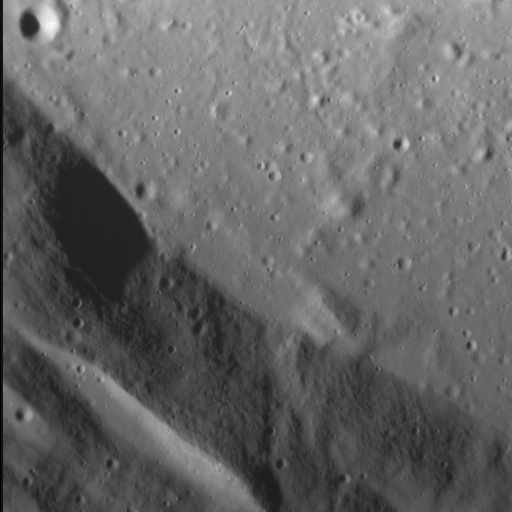

Melting Point

Impact crater floors are commonly flat and relatively smooth, the result of the cooling and solidification of impact melt generated by the impact event itself. Often, the pool of impact melt cracks as it cools, a process well illustrated by the striking Abedin crater. Although not visible in the frame above, this crater also hosts cooling cracks on its floor. It also boasts numerous terraces along its inner wall, which likely formed after the impact melt solidified. Note how the fine-grained texture of the inner walls contrasts with the crater’s floor.

This image was acquired as a high-resolution targeted observation. Targeted observations are images of a small area on Mercury’s surface at resolutions much higher than the 200-meter/pixel morphology base map. It is not possible to cover all of Mercury’s surface at this high resolution, but typically several areas of high scientific interest are imaged in this mode each week.

Date acquired: January 25, 2015
Image Mission Elapsed Time (MET): 64531185
Image ID: 7861875
Instrument: Narrow Angle Camera (NAC) of the Mercury Dual Imaging System (MDIS)
Center Latitude: 27.1°
Center Longitude: 69.1° E
Resolution: 14.8 meters/pixel
Scale: The left-to-right field of view in this image is about 8 km (5 mi.) across
Incidence Angle: 70.8°
Emission Angle: 5.1°
Phase Angle: 65.7°
North is up in this image.

The MESSENGER spacecraft is the first ever to orbit the planet Mercury, and the spacecraft’s seven scientific instruments and radio science investigation are unraveling the history and evolution of the Solar System’s innermost planet. During the first two years of orbital operations, MESSENGER acquired over 150,000 images and extensive other data sets. MESSENGER is capable of continuing orbital operations until early 2015.

For information regarding the use of images, see the MESSENGER image use policy.

Credit: NASA/Johns Hopkins University Applied Physics Laboratory/Carnegie Institution of Washington